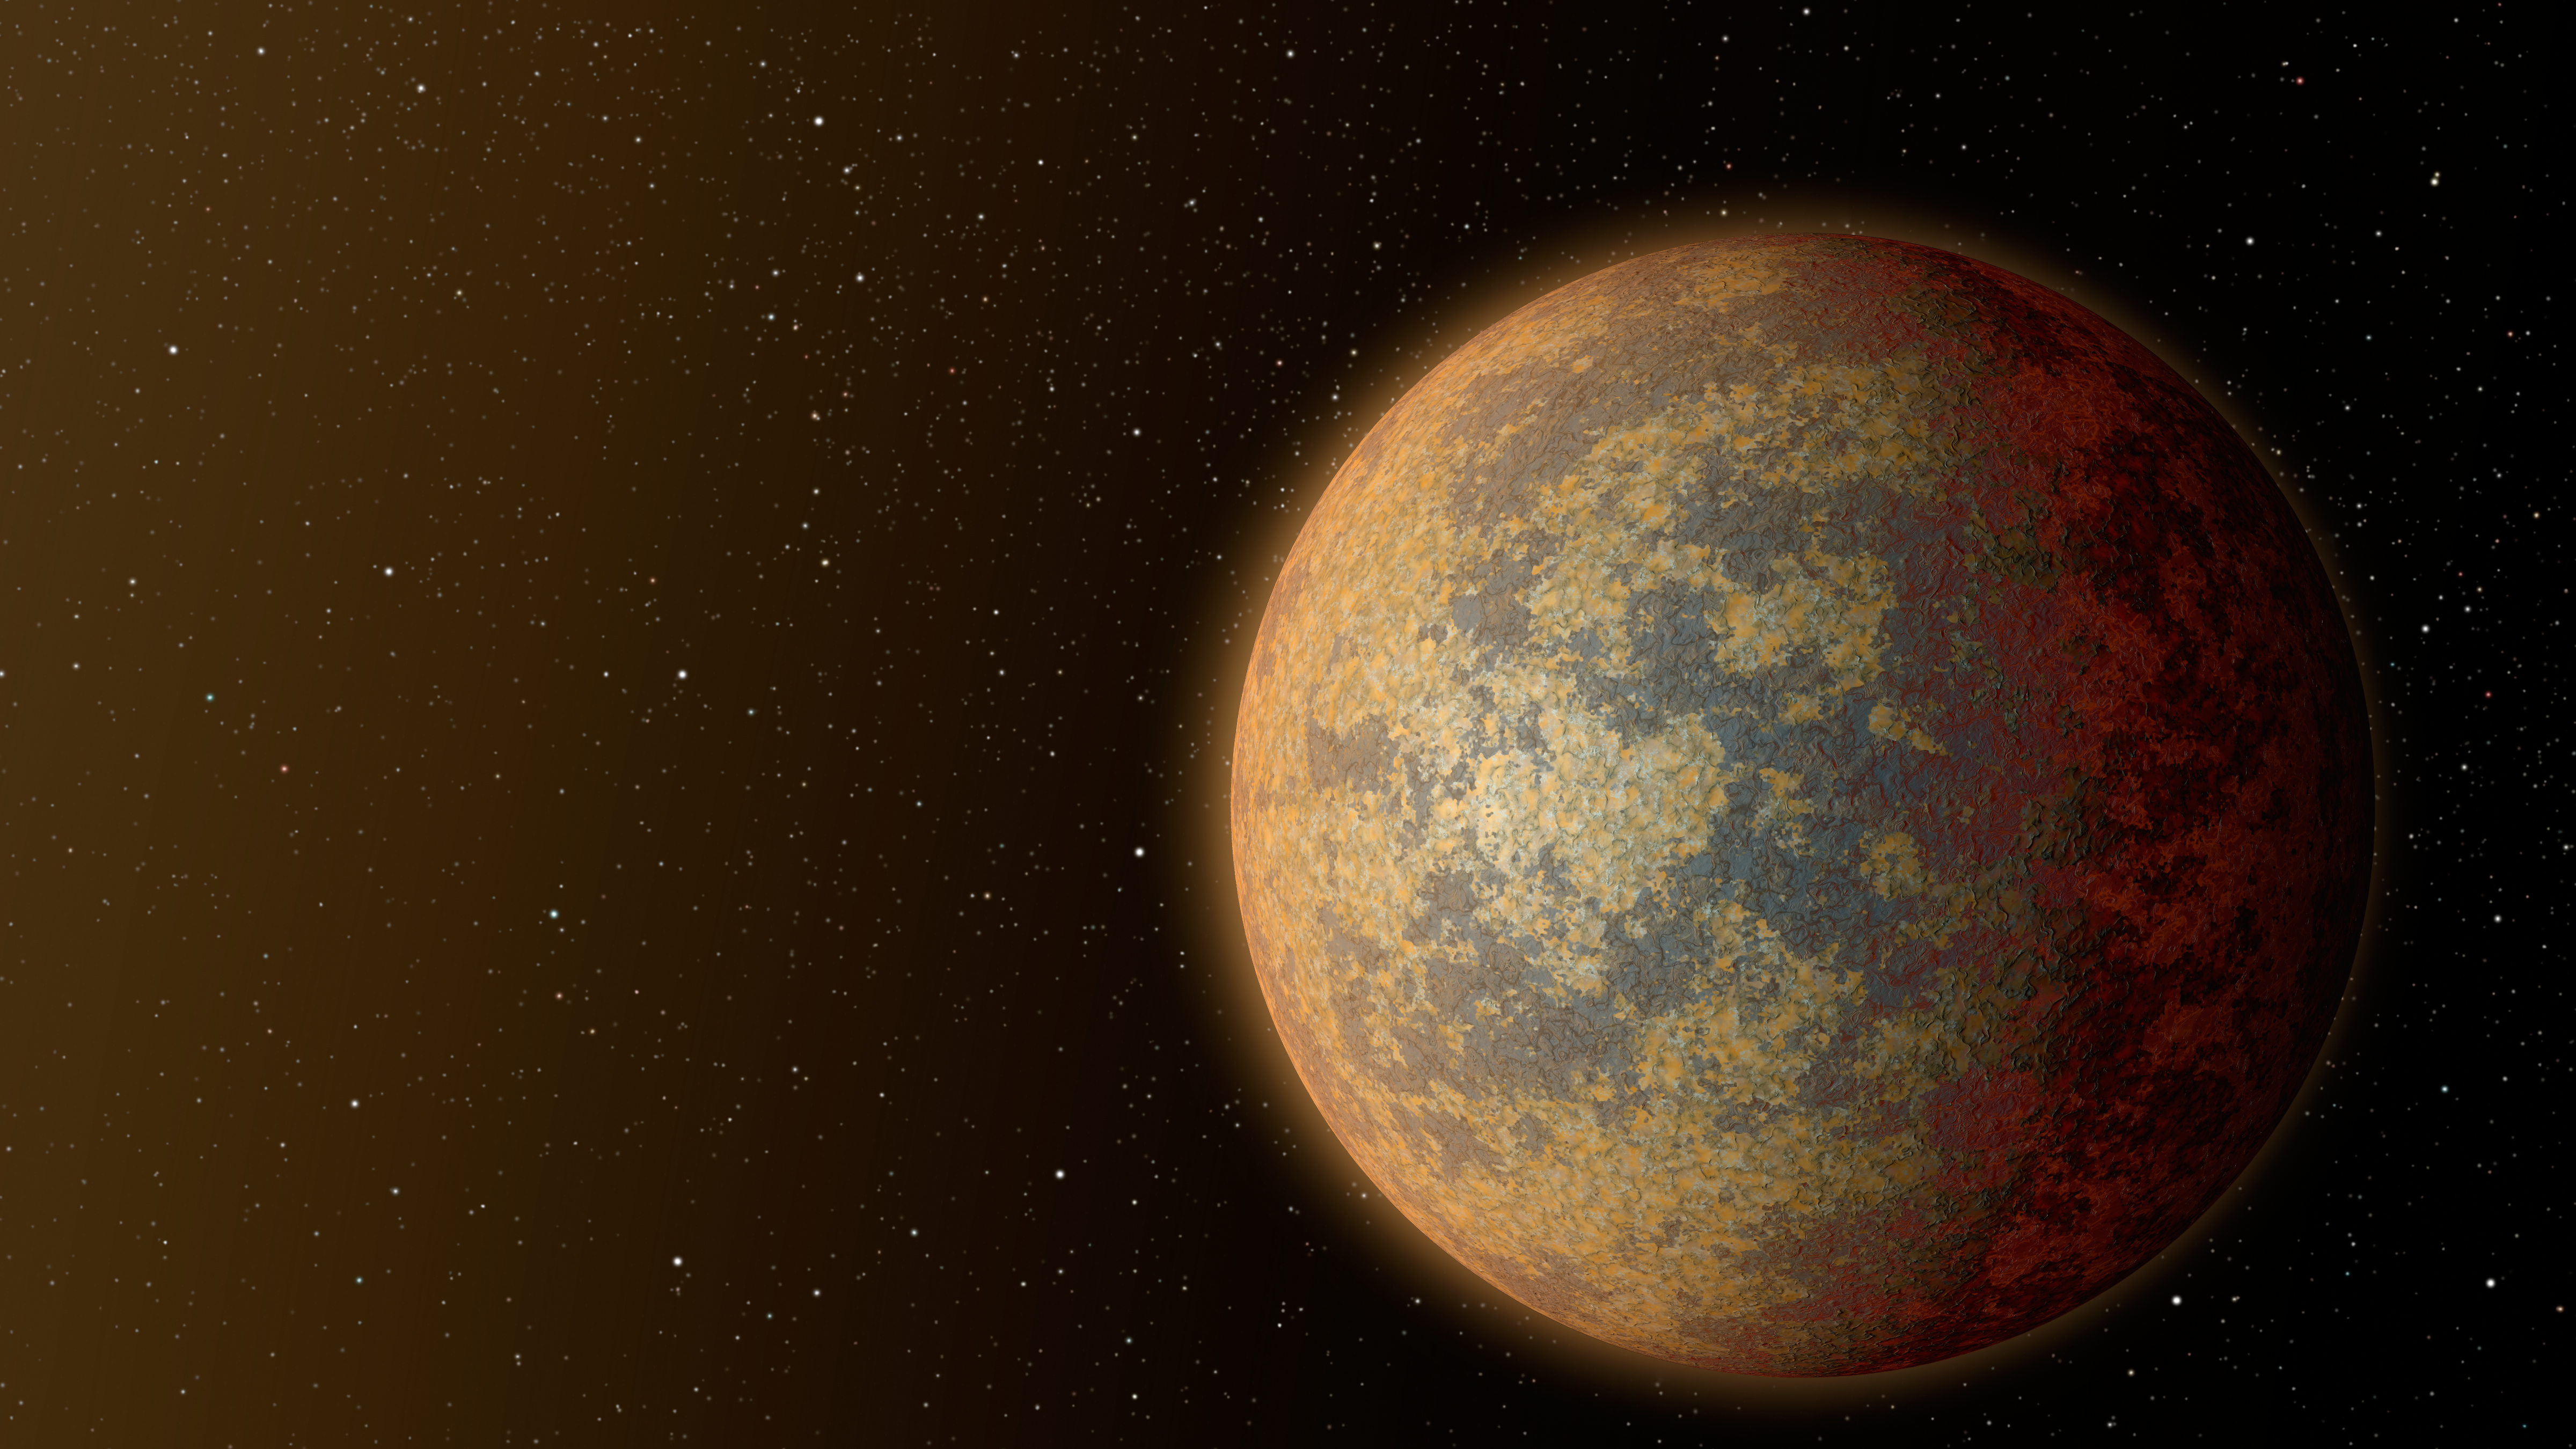

Hot, Rocky World (Artist’s Concept)

This artist’s rendition shows one possible appearance for the planet HD 219134b, the nearest confirmed rocky exoplanet found to date outside our solar system. The planet is 1.6 times the size of Earth, and whips around its star in just three days. Scientists predict that the scorching-hot planet — known to be rocky through measurements of its mass and size — would have a rocky, partially molten surface with geological activity, including possibly volcanoes.

NASA’s Jet Propulsion Laboratory in Pasadena, California, manages the Spitzer Space Telescope mission for NASA’s Science Mission Directorate, Washington. Science operations are conducted at the Spitzer Science Center at the California Institute of Technology in Pasadena. Science operations are conducted at the Spitzer Science Center at the California Institute of Technology in Pasadena. Spacecraft operations are based at Lockheed Martin Space Systems Company, Littleton, Colorado. Data are archived at the Infrared Science Archive housed at the Infrared Processing and Analysis Center at Caltech. Caltech manages JPL for NASA.

Credit: NASA/JPL-Caltech